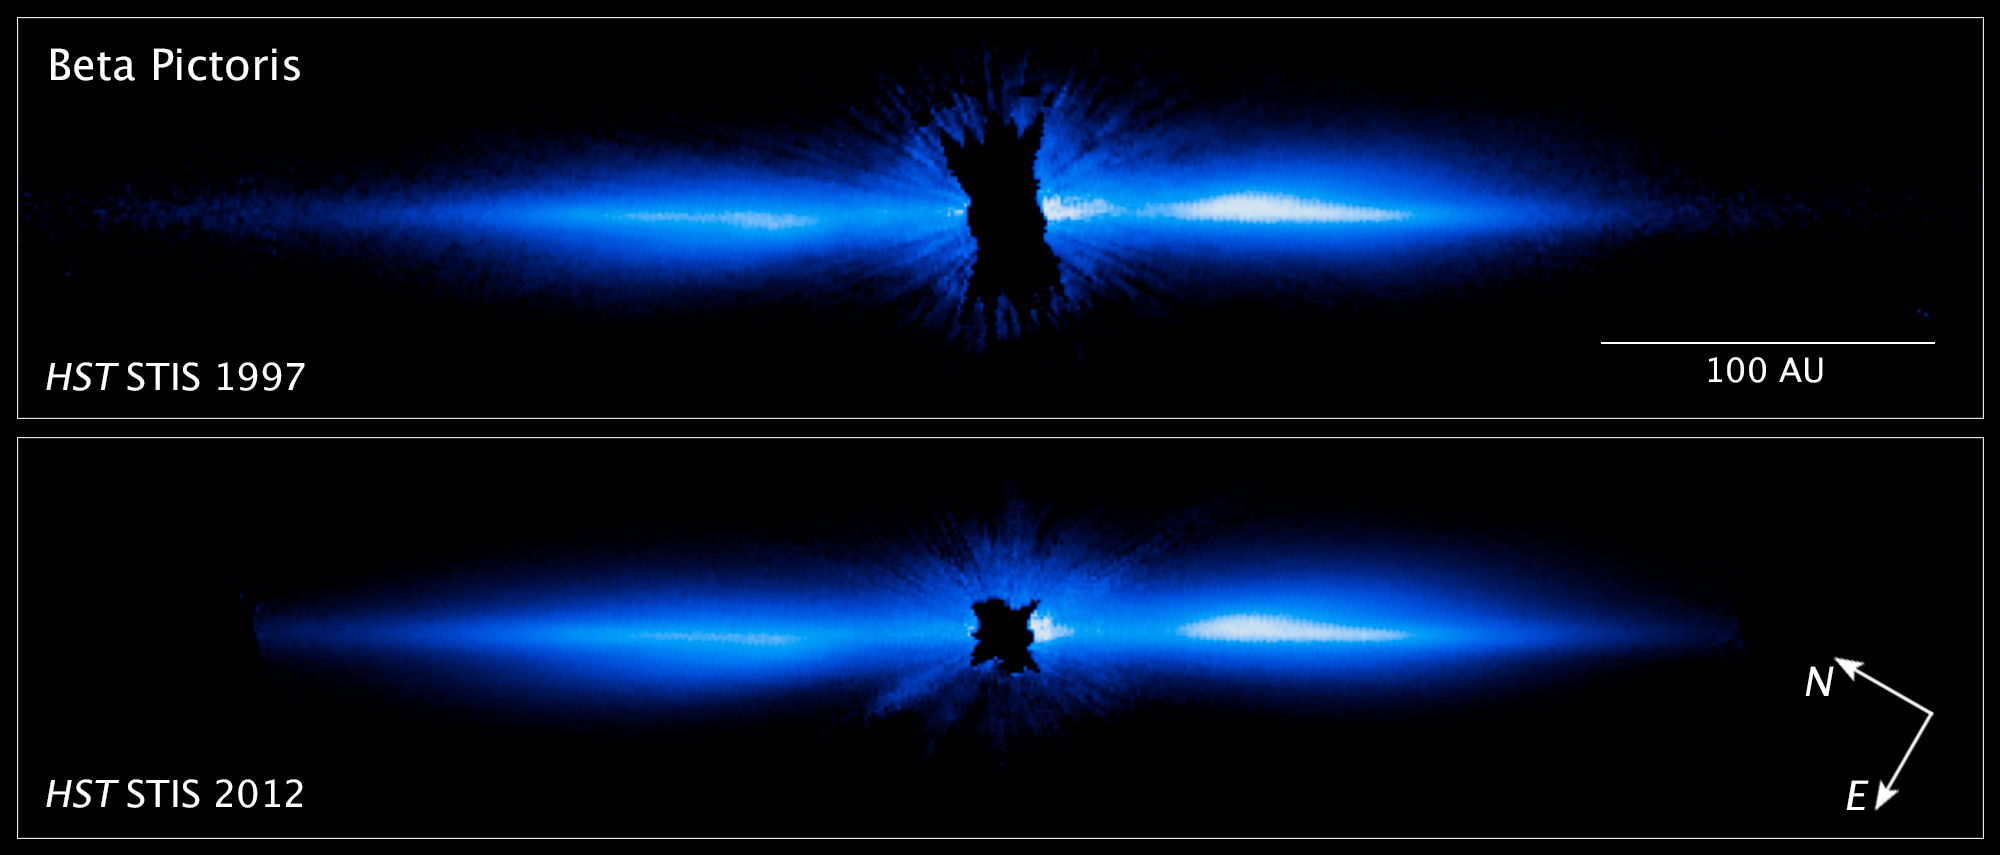

Debris Disk Around Star Beta Pictoris (Hubble)

A debris disk, which includes comets, asteroids, rocks of various sizes, and plenty of dust, orbits the star Beta Pictoris, which is blocked at the center of this 2012 image by a coronagraph aboard the Hubble Space Telescope. This is the visible-light view of the system. NASA’s James Webb Space Telescope will view Beta Pictoris in infrared light, both using its coronagraphs and capturing data known as spectra to allow researchers to learn significantly more about the gas and dust in the debris disk, which includes lots of smaller bodies like exocomets.

Credit: Image: NASA, ESA, Daniel Apai (University of Arizona), Glenn Schneider (University of Arizona)